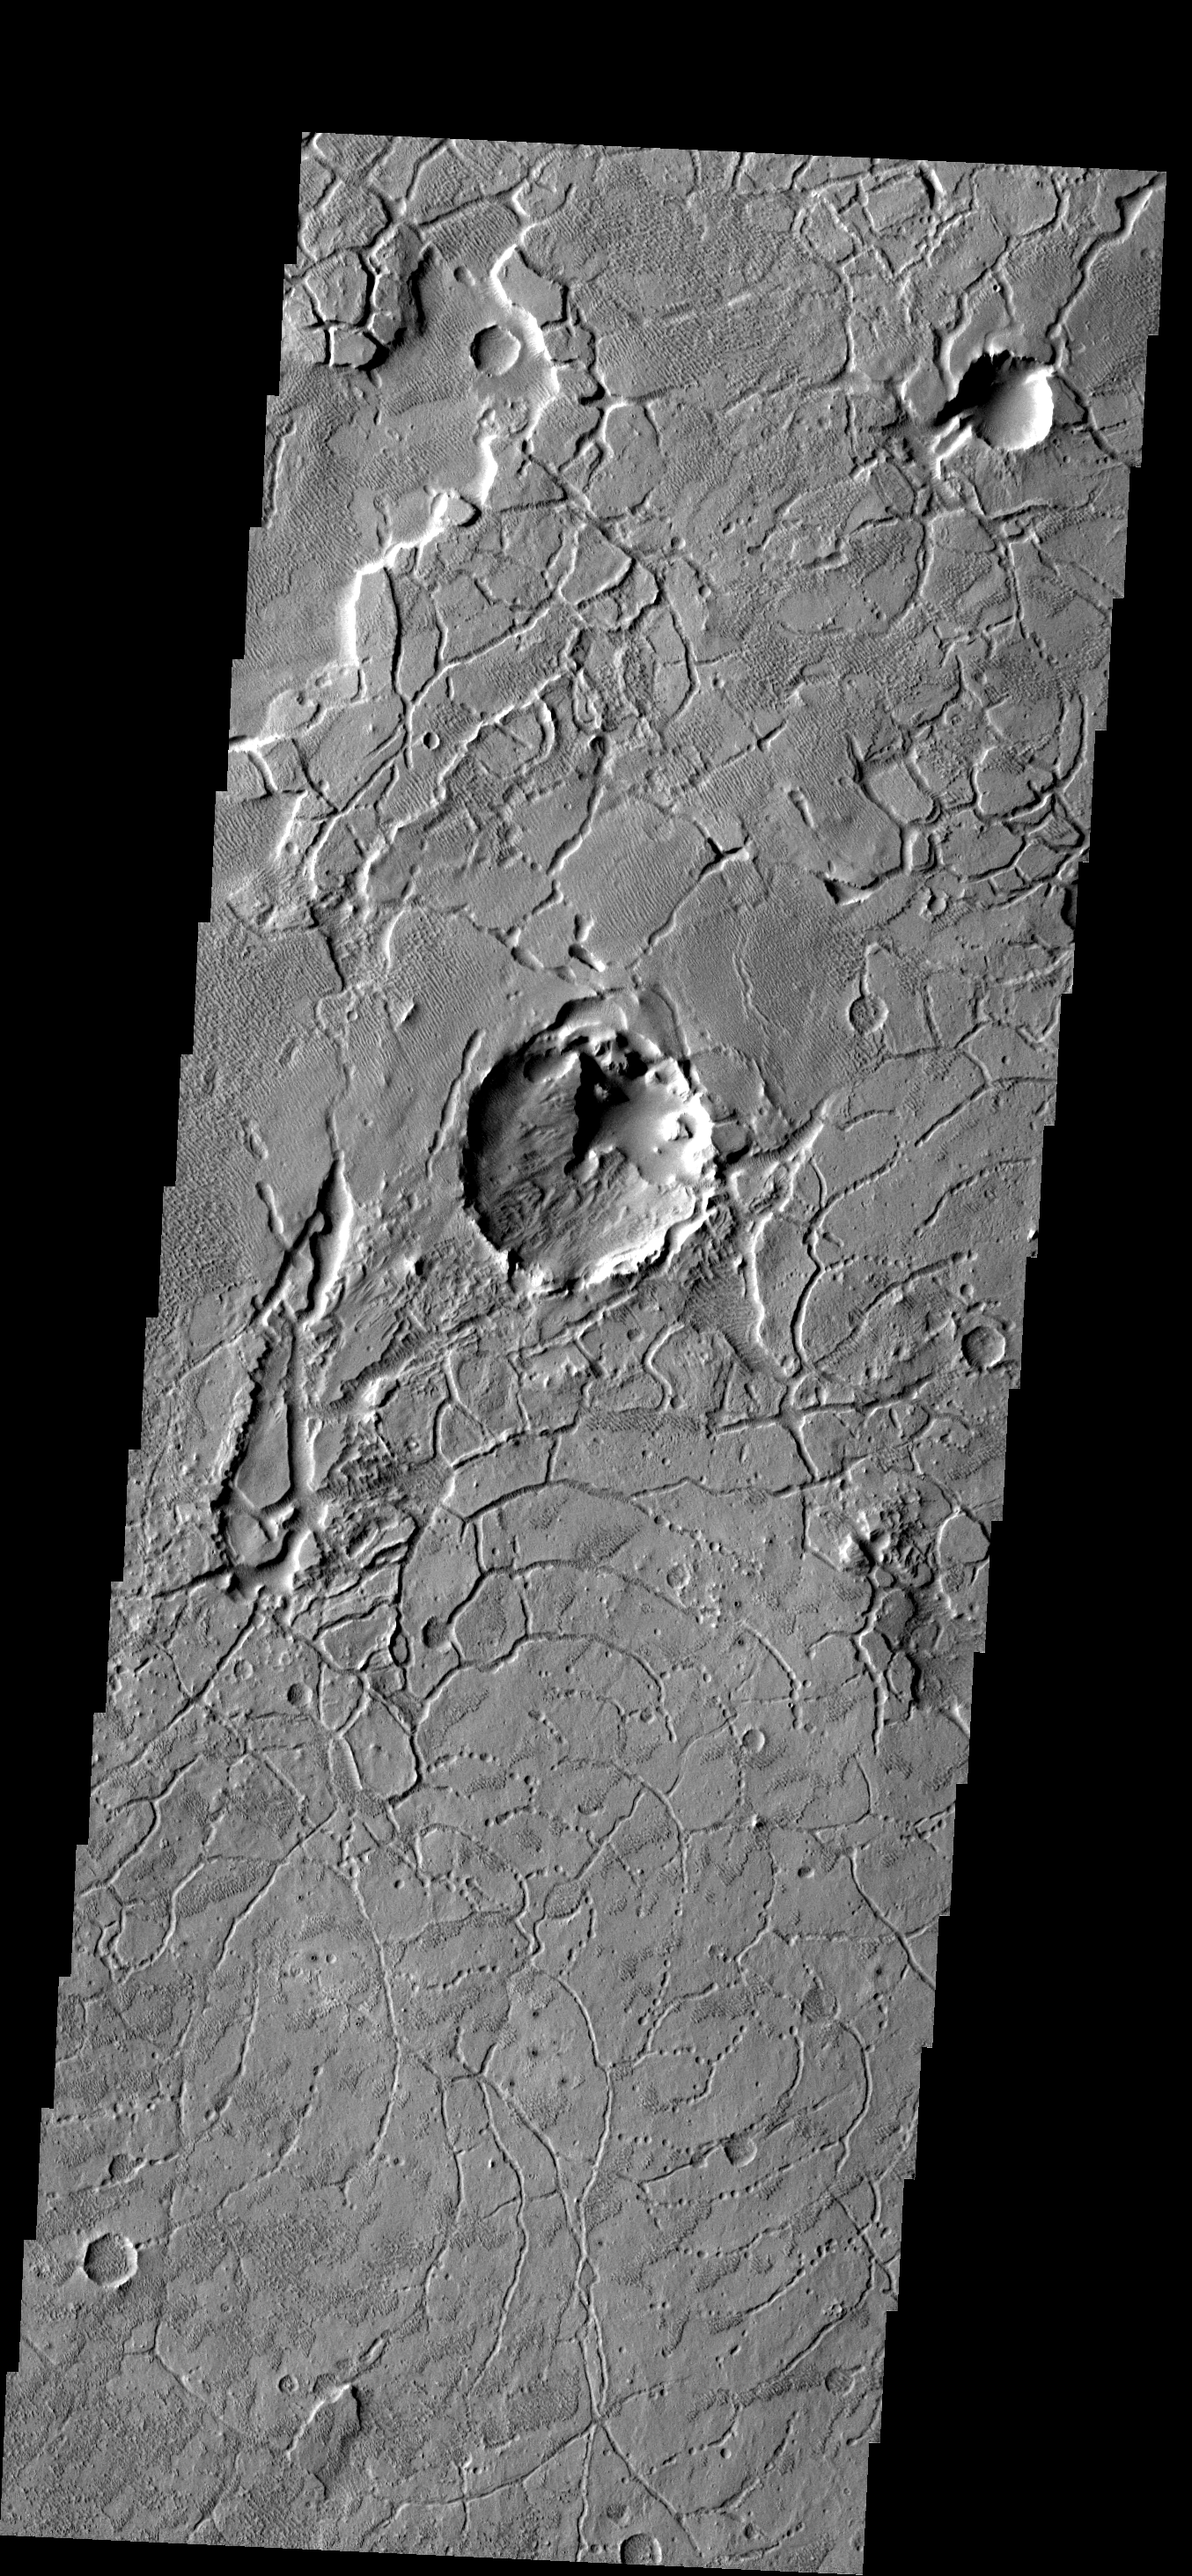

Arcuate Fractures

The arcuate fractures seen in this image are common along the highland/lowland boundary.

Image information: VIS instrument. Latitude -2.0N, Longitude 172.1E. 18 meter/pixel resolution.

Please see the THEMIS Data Citation Note for details on crediting THEMIS images.

Note: this THEMIS visual image has not been radiometrically nor geometrically calibrated for this preliminary release. An empirical correction has been performed to remove instrumental effects. A linear shift has been applied in the cross-track and down-track direction to approximate spacecraft and planetary motion. Fully calibrated and geometrically projected images will be released through the Planetary Data System in accordance with Project policies at a later time.

NASA’s Jet Propulsion Laboratory manages the 2001 Mars Odyssey mission for NASA’s Office of Space Science, Washington, D.C. The Thermal Emission Imaging System (THEMIS) was developed by Arizona State University, Tempe, in collaboration with Raytheon Santa Barbara Remote Sensing. The THEMIS investigation is led by Dr. Philip Christensen at Arizona State University. Lockheed Martin Astronautics, Denver, is the prime contractor for the Odyssey project, and developed and built the orbiter. Mission operations are conducted jointly from Lockheed Martin and from JPL, a division of the California Institute of Technology in Pasadena.

Credit: NASA/JPL/ASU